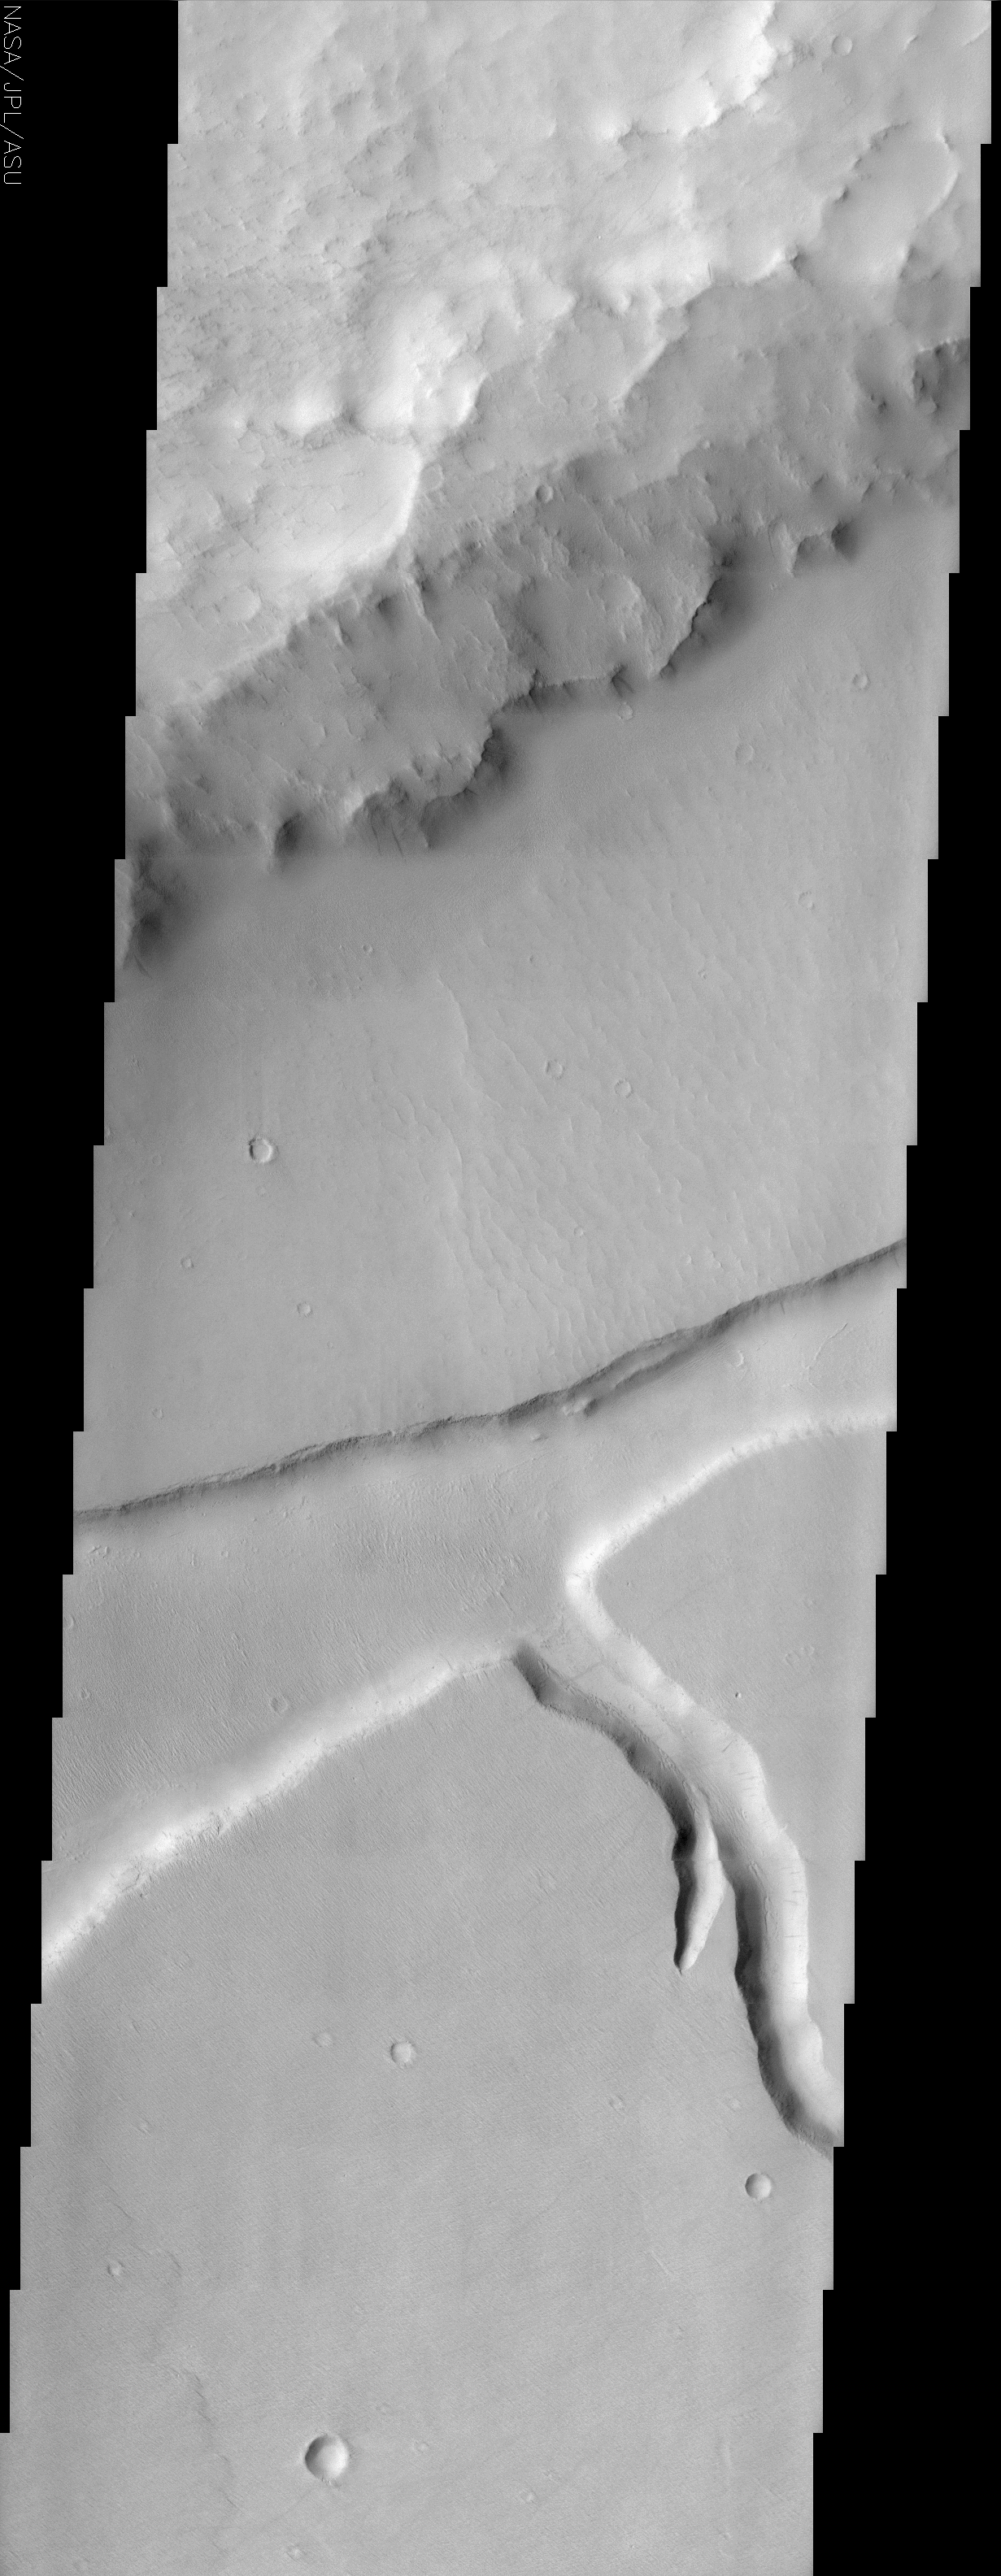

Mangala Fossa

(Released 29 May 2002)
The Science
Today’s THEMIS release captures Mangala Fossa. Mangala Fossa is a graben, which in geologic terminology translates into a long parallel to semi-parallel fracture or trough. Grabens are dropped or downthrown areas relative to the rocks on either side and these features are generally longer than they are wider. There are numerous dust devil trails seen in this image. In the lower portion of this image several dust devil tracks can be seen cutting across the upper surface then down the short stubby channel and finally back up and over to the adjacent upper surface. Some dust avalanche streaks on slopes are also visible. The rough material in the upper third of the image contains a portion of the rim of a 90 km diameter crater located in Daedalia Planum. The smooth crater floor has a graben (up to 7 km wide) and channel (2 km wide) incised into its surface. In the middle third and right of this image one can see ripples (possibly fossil dunes) on the crater floor material just above the graben. The floor of Mangala Fossa and the southern crater floor surface also have smaller linear ridges trending from the upper left to lower right. These linear ridges could be either erosional (yardangs) or depositional (dunes) landforms. The lower third of the scene contains a short stubby channel (near the right margin) and lava flow front (lower left). The floor of this channel is fairly smooth with some linear crevasses located along its course. One gets the impression that the channel floor is mantled with some type of indurated material that permits cracks to form in its surface.

The Story
In the Daedalia Plains on Mars, the rim of an old eroded crater rises up, a wreck of its former self (see context image at right). From the rough, choppy crater rim (top of the larger THEMIS image), the terrain descends to the almost smooth crater floor, gouged deeply by a trough, a channel, and the occasional dents of small, scattered craters.

The deep trough running from southwest to northeast across the middle of this image is called “Mangala Fossa.” Mangala Fossa is a graben, a land feature created by tectonic processes that worked to create a depression in the landscape. This graben is a little more than 4 miles wide at its maximum, but like most grabens, is much longer than it is wide. You can see from the context image that it runs across much of the width of the crater.

Running southward from the graben (lower right-hand side of the larger THEMIS image) is a branching channel a little over a mile wide. The floor of this channel is fairly smooth with some linear crevasses along its course. These features suggest that the channel floor might be layered with some type of cemented material that permits cracks to form in its surface.

Between the rough crater rim and the depressed graben, tiny crackles on the otherwise smooth surface appear. They might be the ripples of fossil dunes, hardened remains from a more active time. The floor of Mangala Fossa and the southern crater floor surface also feature small lines that seem to crease the surface. We know that they are ridges on the surface, but how did they form? Were higher surfaces carved away in grooves by the wind and scouring sand, forming ridges called yardangs? Or were dunes deposited on the smooth, lower terrain? No one knows for sure.

Look closely for faint details as well. Do you see the subtle, scalloped pattern that laps at the lower left of the image, almost too muted to be seen? That’s the sign of an ancient lava flow that stopped just there. And the shadowy gray streaks? Some are smudges caused by dust avalanches running down the slopes of the channel. Others are the tracks of dust devils that pass across the land, lifting and carrying away brighter dust to reveal the darker surface beneath. For a good example of a dust devil track, check out the faint gray line that cuts across the upper part of the channel, just below the point where it meets the graben.

Credit: NASA/JPL/Arizona State University